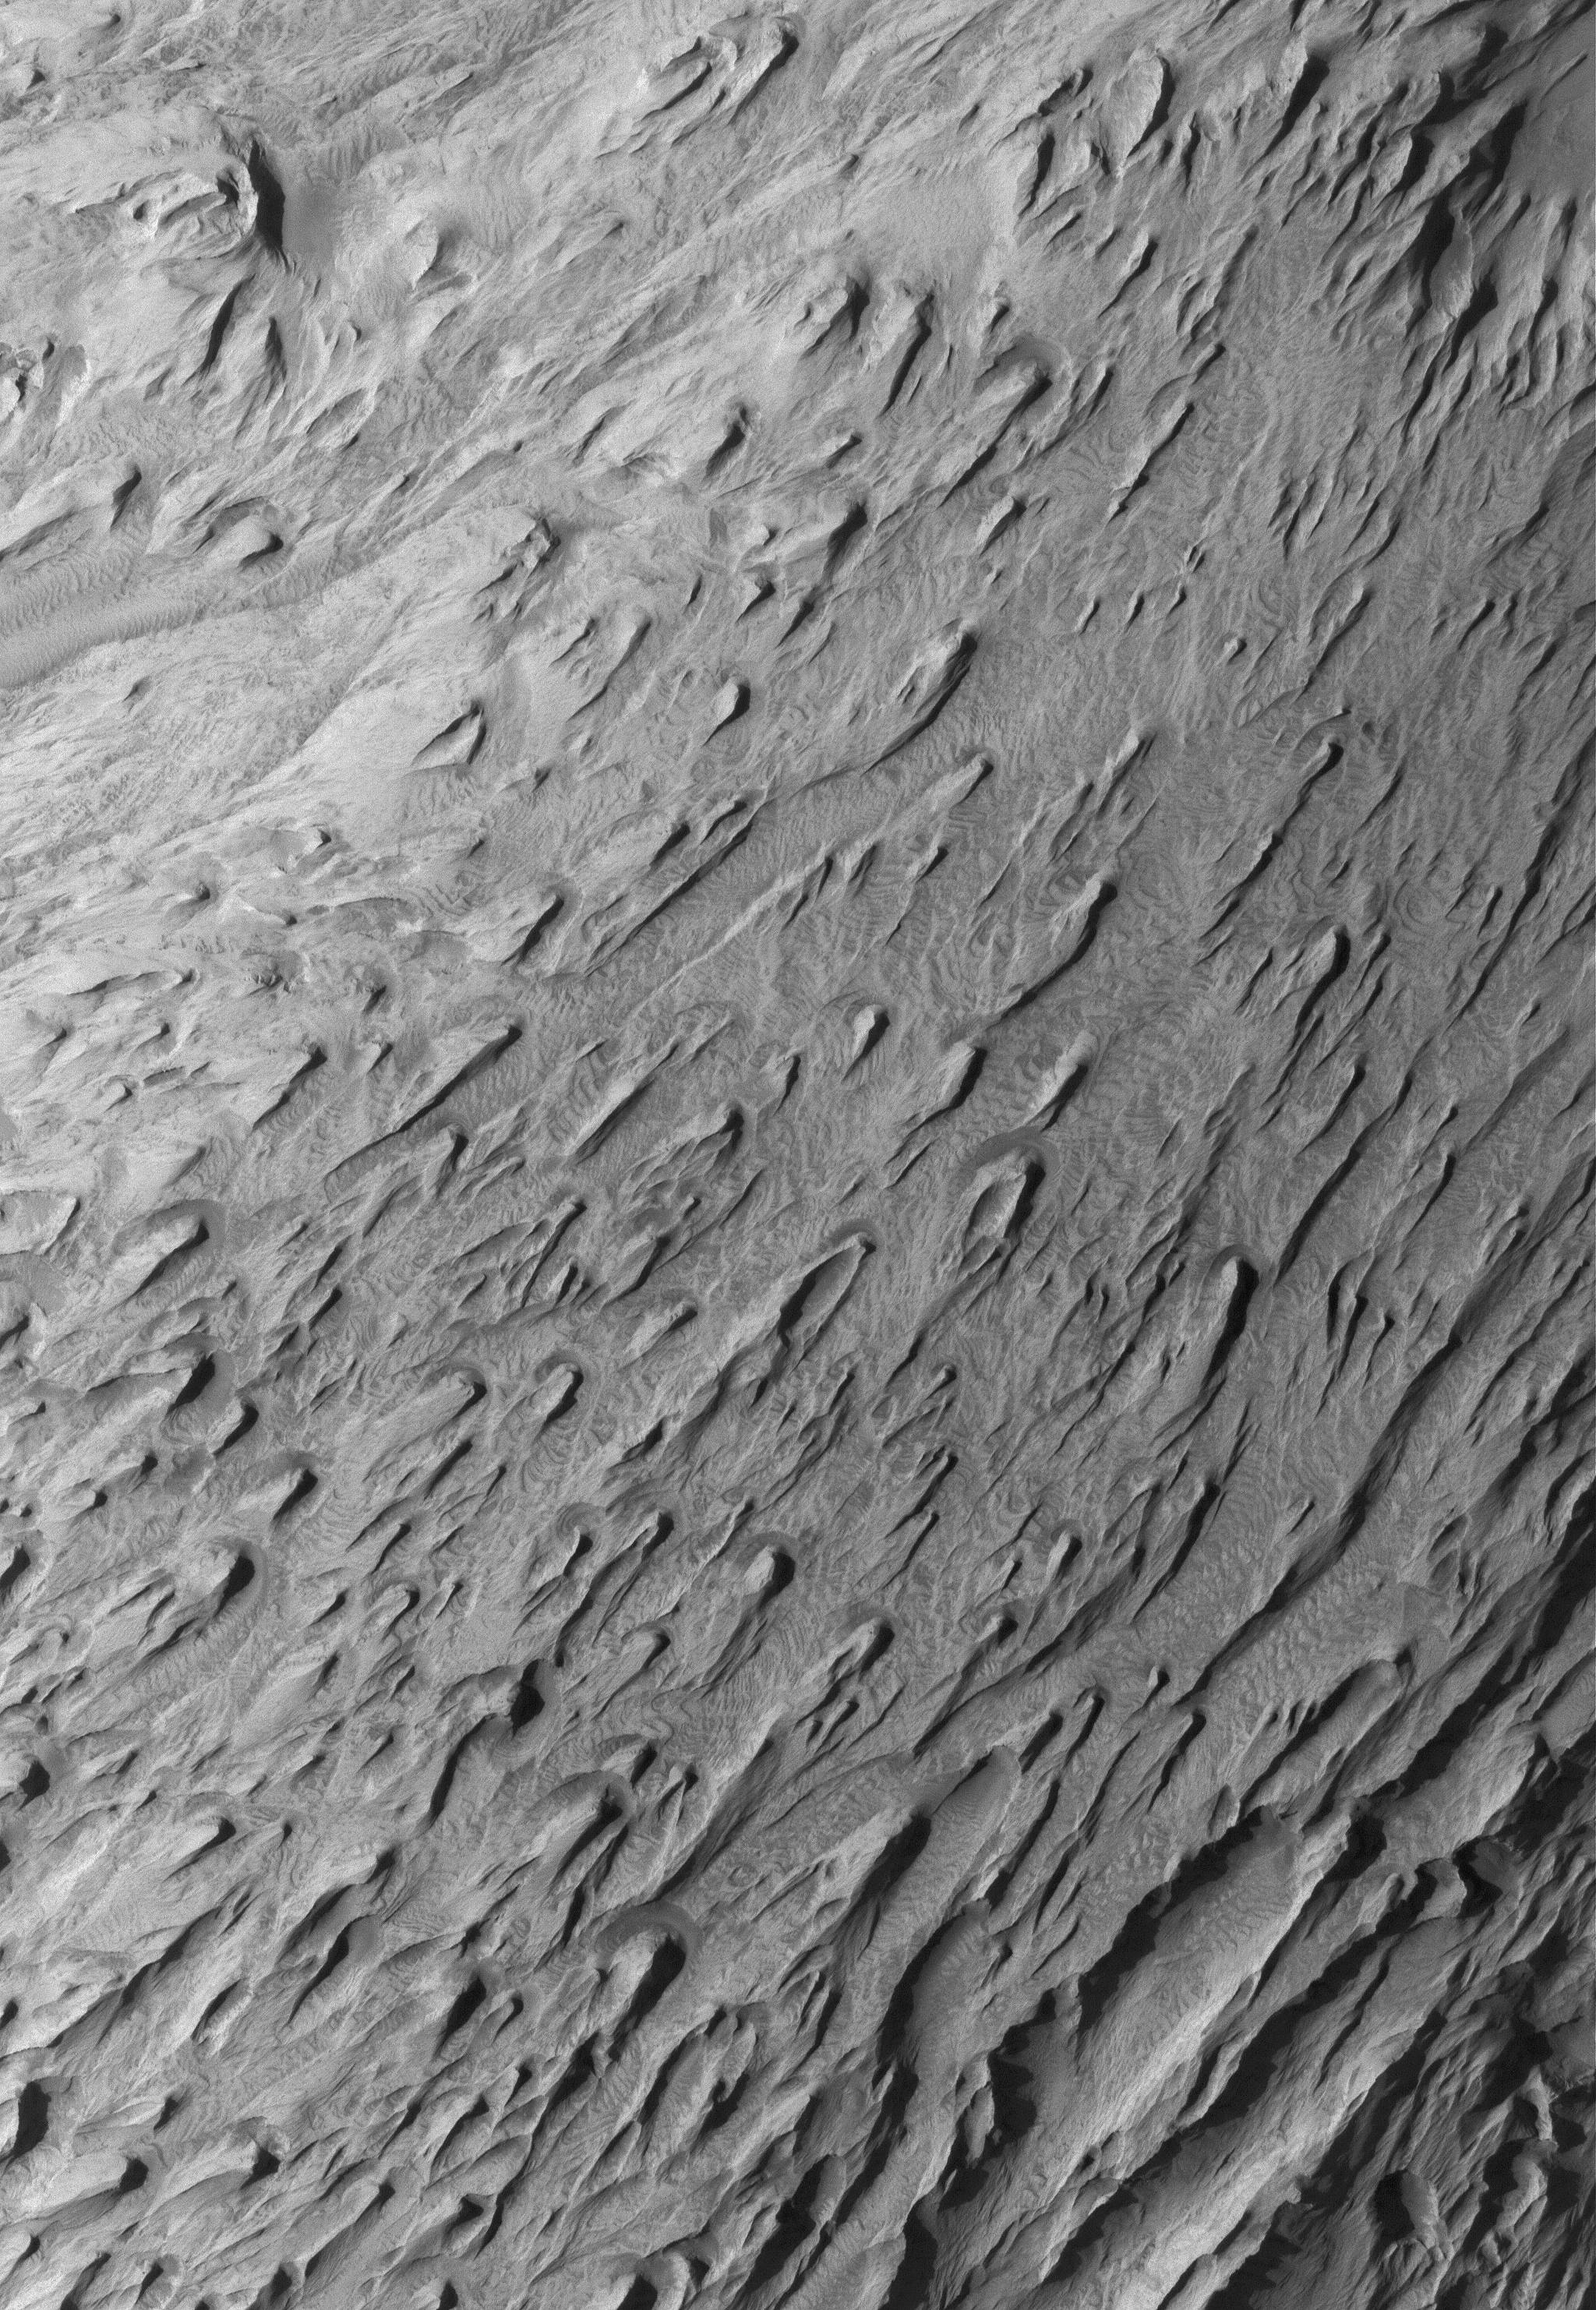

Wind Erosion in Tithonium

30 April 2005
This Mars Global Surveyor (MGS) Mars Orbiter Camera (MOC) image shows wind-eroded sedimentary rocks in Tithonium Chasma, one of the troughs of the Valles Marineris system. The winds responsible for the majority of the erosion blew from the northeast (upper right), creating yardangs (wind erosion ridges) with their tapered ends pointing downwind.

Location near: 4.6°S, 88.3°W
Image width: ~3 km (~1.9 mi)
Illumination from: upper left
Season: Southern Winter

Credit: NASA/JPL/Malin Space Science Systems